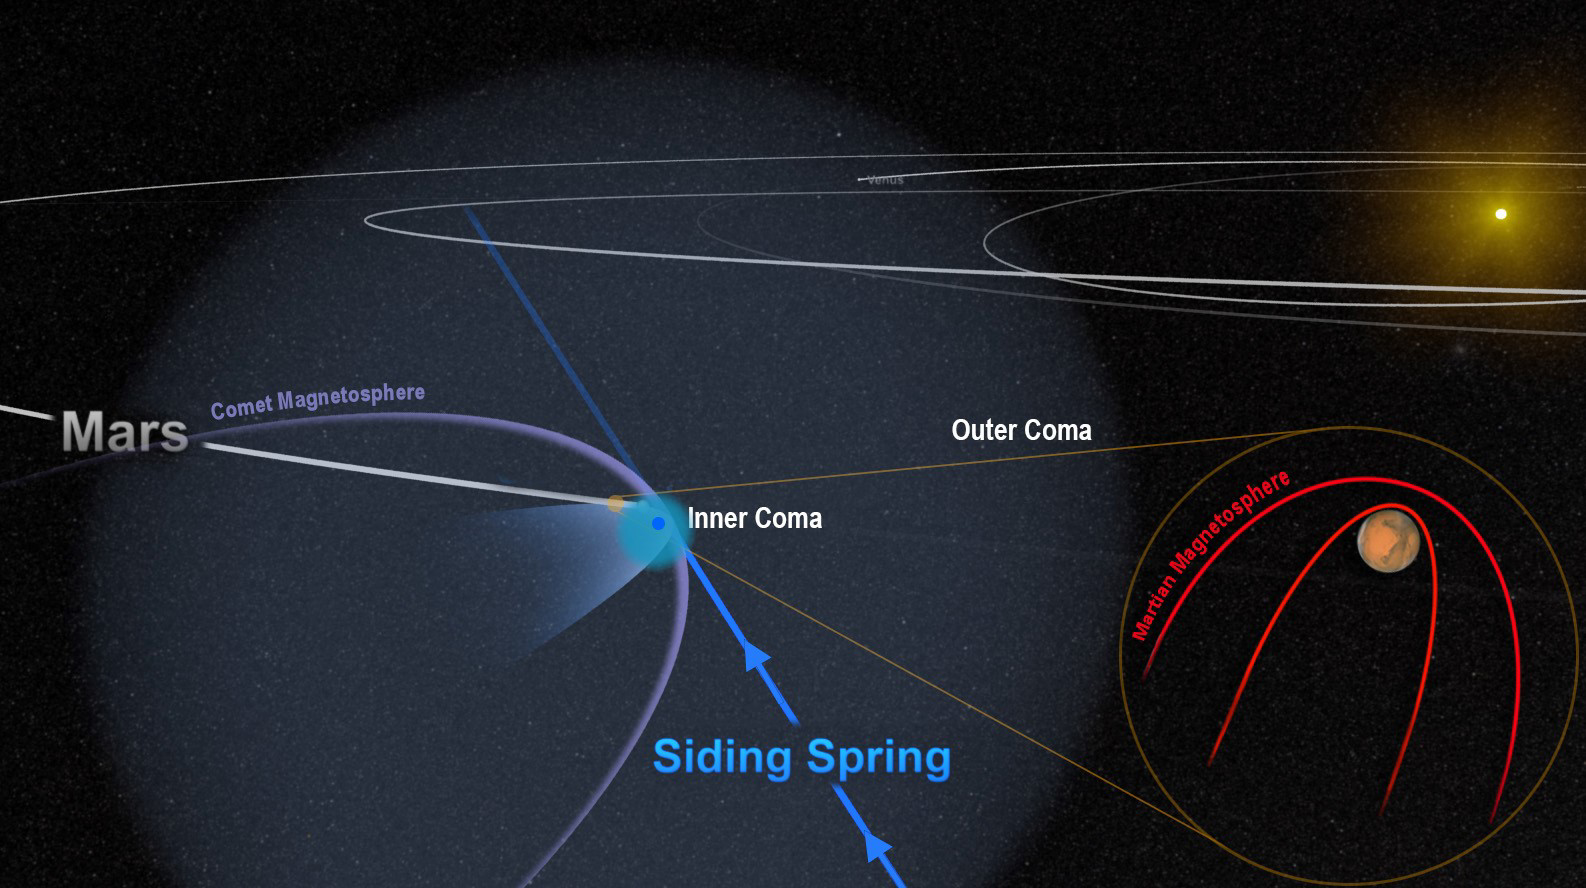

Passing Comet Affects Magnetic Field at Mars

The close encounter between comet Siding Spring and Mars in 2014 flooded the planet with an invisible tide of charged particles from the comet’s coma. The dense inner coma reached the surface of the planet, or nearly so. The comet’s powerful magnetic field temporarily merged with, and overwhelmed, the planet’s weak magnetic field, as shown in this artist’s depiction.

NASA’s Mars Atmosphere and Volatile Evolution (MAVEN) mission used the orbiter’s magnetometer to monitor how the passing comet affected the magnetic field around Mars.

NASA Goddard Space Flight Center in Greenbelt, Maryland, manages the MAVEN project for NASA’s Science Mission Directorate, Washington, and built the mission’s magnetometer. MAVEN’s principal investigator is based at the University of Colorado’s Laboratory for Atmospheric and Space Physics in Boulder. Lockheed Martin Space Systems, Denver, built and operates the spacecraft.

Credit: NASA/Univ. of Colorado